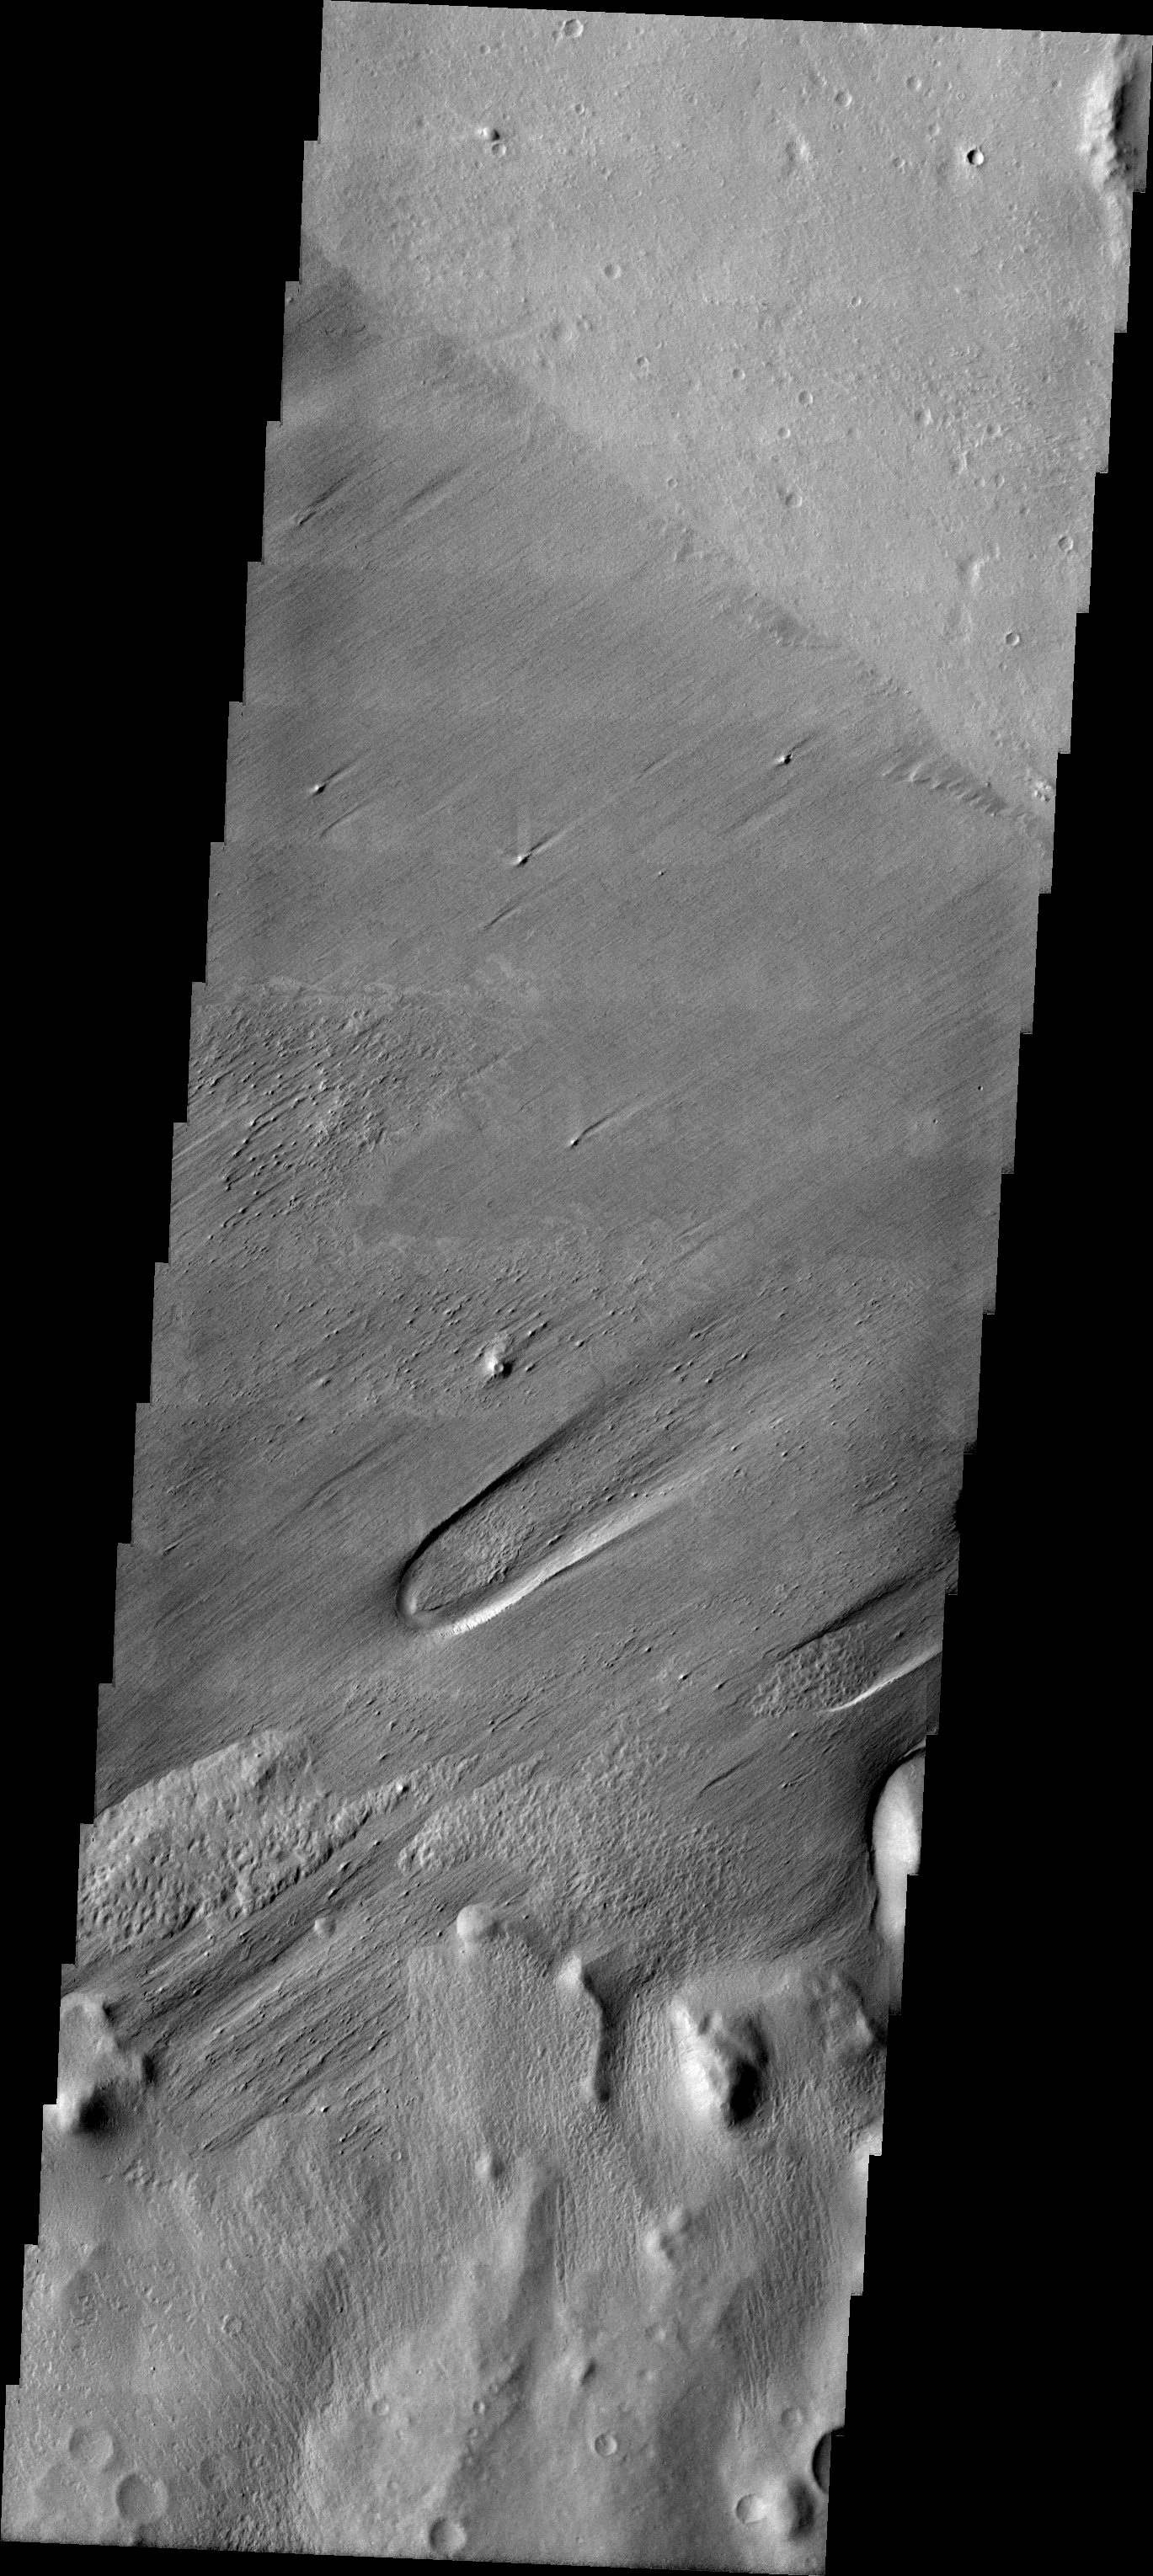

A Question of Interpretation

Released July 22, 2004

The atmosphere of Mars is a dynamic system. Water-ice clouds, fog, and hazes can make imaging the surface from space difficult. Dust storms can grow from local disturbances to global sizes, through which imaging is impossible. Seasonal temperature changes are the usual drivers in cloud and dust storm development and growth.

Eons of atmospheric dust storm activity has left its mark on the surface of Mars. Dust carried aloft by the wind has settled out on every available surface; sand dunes have been created and moved by centuries of wind; and the effect of continual sand-blasting has modified many regions of Mars, creating yardangs and other unusual surface forms.

It is often difficult to determine if wind eroded surface represent the youngest activity in a region. Wind eroded landforms can be covered by later materials and the exhumed long after they were initially formed. This image illustrates how difficult it can be to interpret the surface of Mars.

Image information: VIS instrument. Latitude -6.7, Longitude 174.7 East (185.3 West). 19 meter/pixel resolution.

Note: this THEMIS visual image has not been radiometrically nor geometrically calibrated for this preliminary release. An empirical correction has been performed to remove instrumental effects. A linear shift has been applied in the cross-track and down-track direction to approximate spacecraft and planetary motion. Fully calibrated and geometrically projected images will be released through the Planetary Data System in accordance with Project policies at a later time.

NASA’s Jet Propulsion Laboratory manages the 2001 Mars Odyssey mission for NASA’s Office of Space Science, Washington, D.C. The Thermal Emission Imaging System (THEMIS) was developed by Arizona State University, Tempe, in collaboration with Raytheon Santa Barbara Remote Sensing. The THEMIS investigation is led by Dr. Philip Christensen at Arizona State University. Lockheed Martin Astronautics, Denver, is the prime contractor for the Odyssey project, and developed and built the orbiter. Mission operations are conducted jointly from Lockheed Martin and from JPL, a division of the California Institute of Technology in Pasadena.

Credit: NASA/JPL/ASU